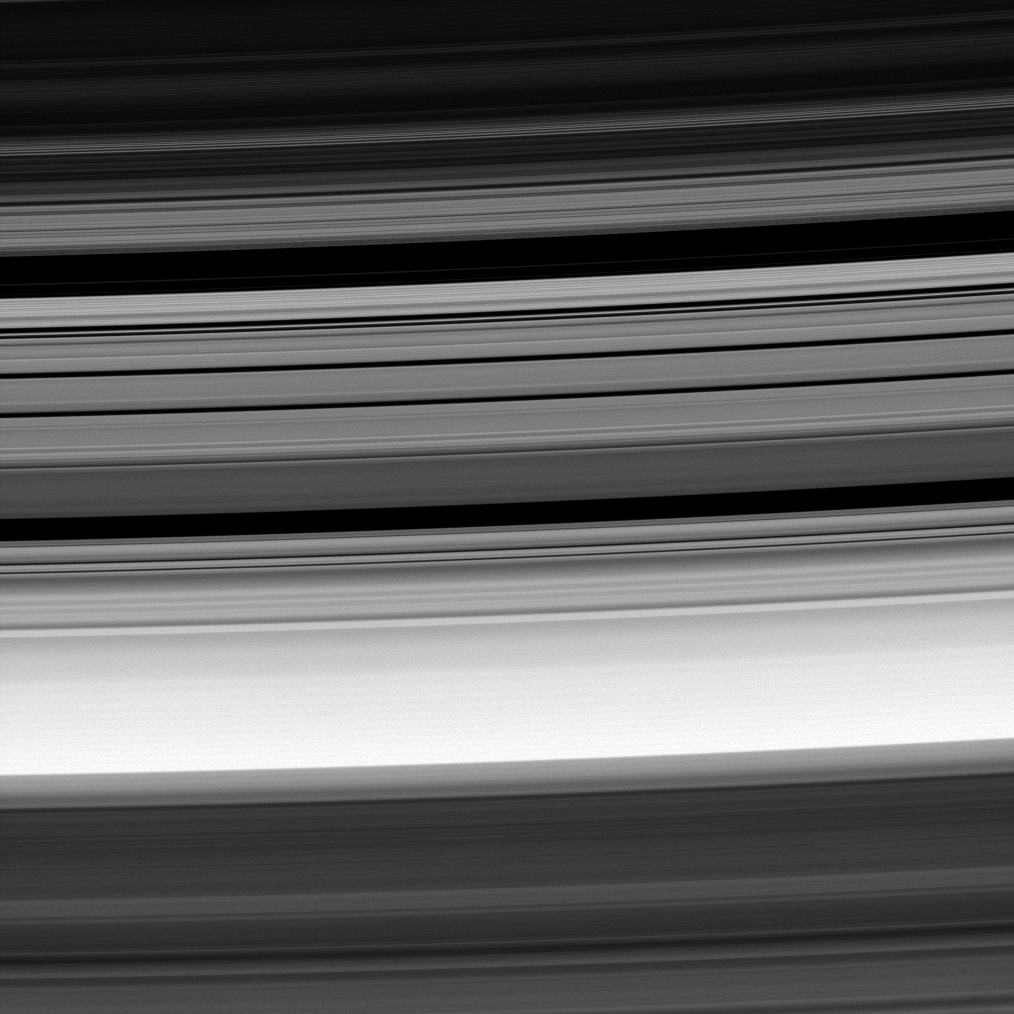

Moonmade Ringscape

Many of the elegant structures in Saturn’s rings result from the influence of the planet’s moons. Seen here at center is the Cassini Division, flanked at top and bottom by the outer B-ring edge and the inner A-ring edge, respectively.

The gravitational influence of the moon Mimas is responsible for the Cassini Division. See PIA08389 for a labeled map of Saturn’s rings.

The view looks toward the unilluminated side of the rings from about 33 degrees above the ringplane. The image was taken in visible light with the Cassini spacecraft narrow-angle camera on Aug. 2, 2008. The view was obtained at a distance of approximately 1 million kilometers (639,000 miles) from Saturn. Image scale is 6 kilometers (4 miles) per pixel.

The Cassini-Huygens mission is a cooperative project of NASA, the European Space Agency and the Italian Space Agency. The Jet Propulsion Laboratory, a division of the California Institute of Technology in Pasadena, manages the mission for NASA’s Science Mission Directorate, Washington, D.C. The Cassini orbiter and its two onboard cameras were designed, developed and assembled at JPL. The imaging operations center is based at the Space Science Institute in Boulder, Colo.

Credit: NASA/JPL/Space Science Institute